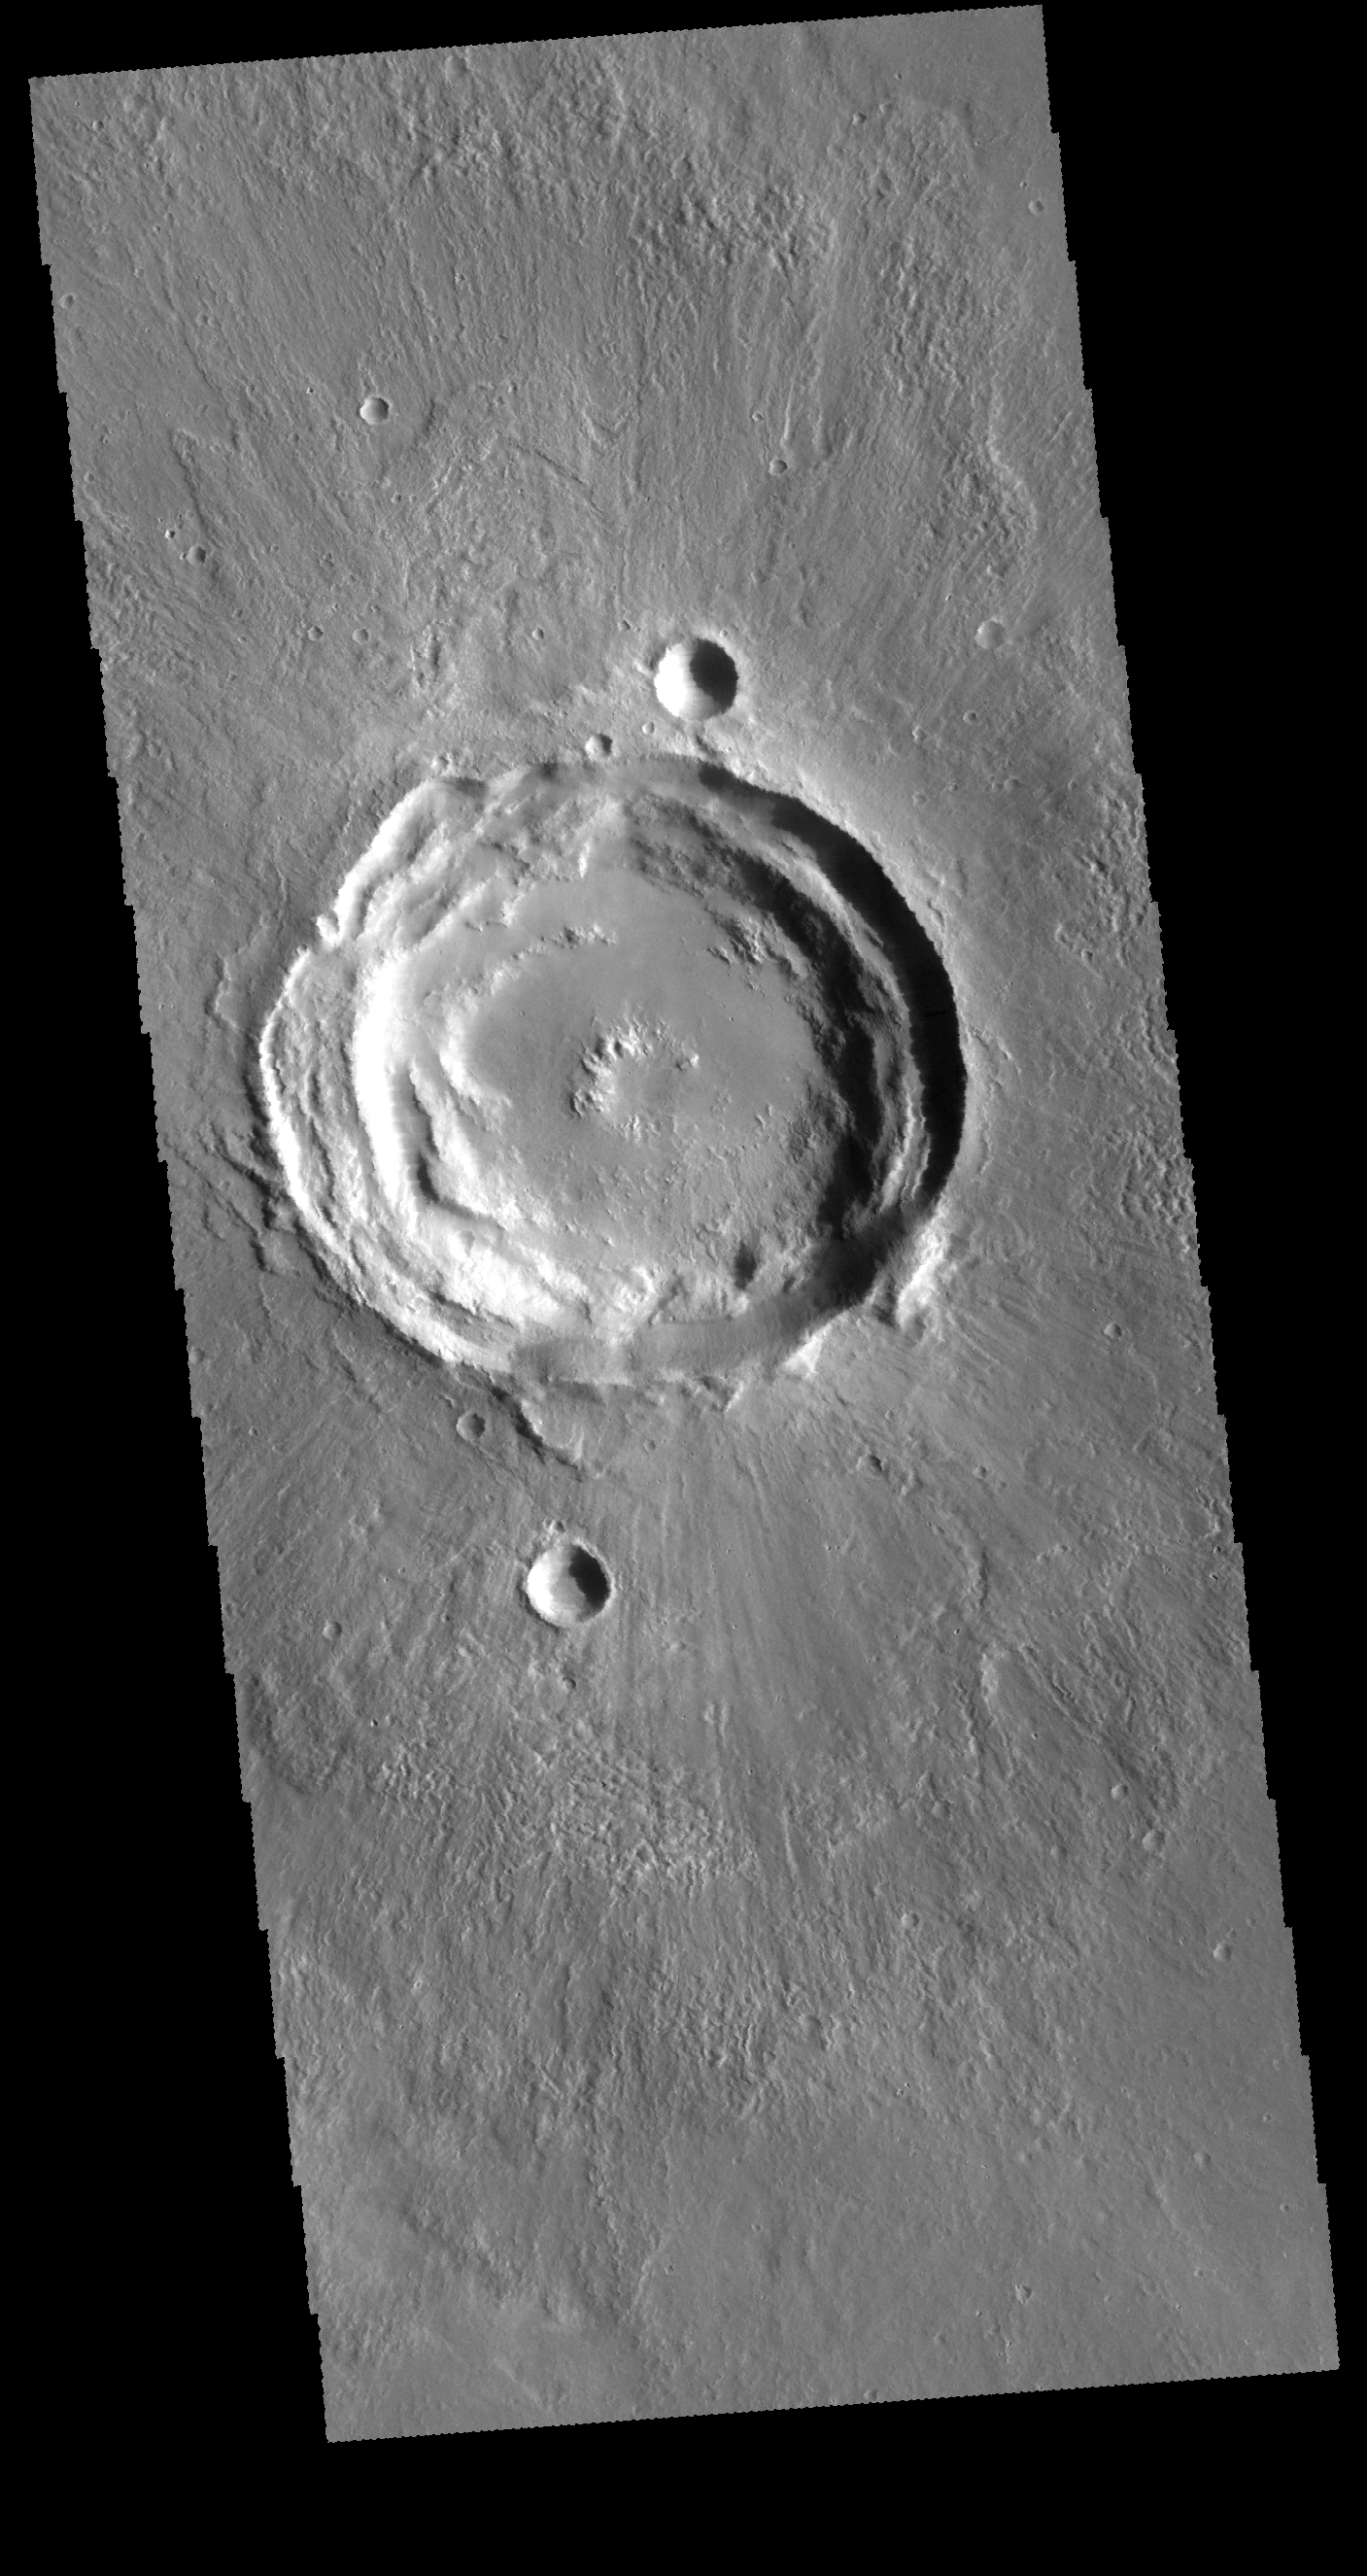

Concentric Rims

This VIS image shows an unnamed crater near Acheron Fossae. The structure of this crater includes a central pit and several concentric rims. Radial grooves can be seen on the ejecta blanket surrounding the crater.

Credit: NASA/JPL-Caltech/ASU